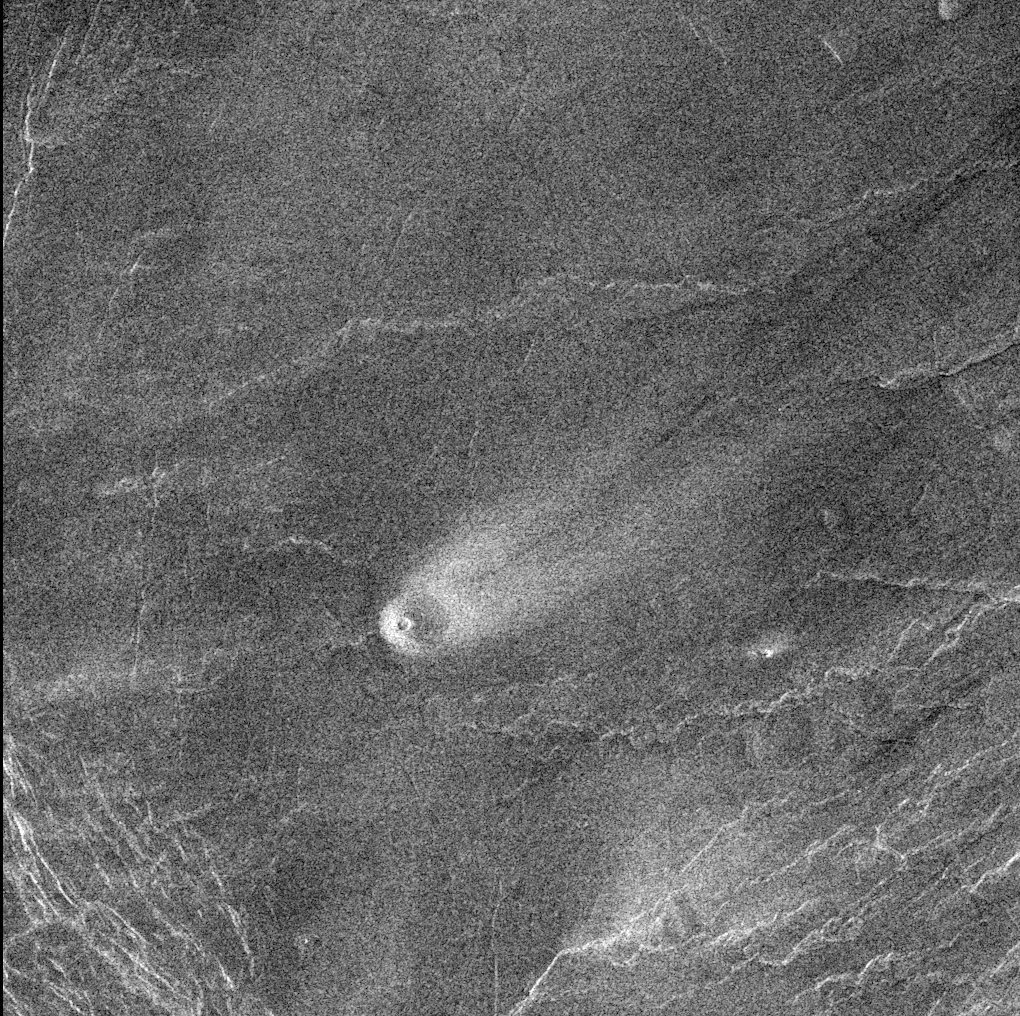

Venus – Volcano in Parga Chasma

This comet-like tail, trending northeast from the volcanic structure, is a relatively radar-bright deposit. The volcano, with a base diameter of 5 kilometers (about 3 miles) is a local topographic high point that has slowed down northeast trending winds enough to cause deposition of this material. The streak is 35 kilometers (about 22 miles) long and 10 kilometers (about 6 miles) wide. The volcano is located at the western end of Parga Chasma at 9.4 degrees south latitude and 247.5 degrees east longitude.

Credit: NASA/JPL